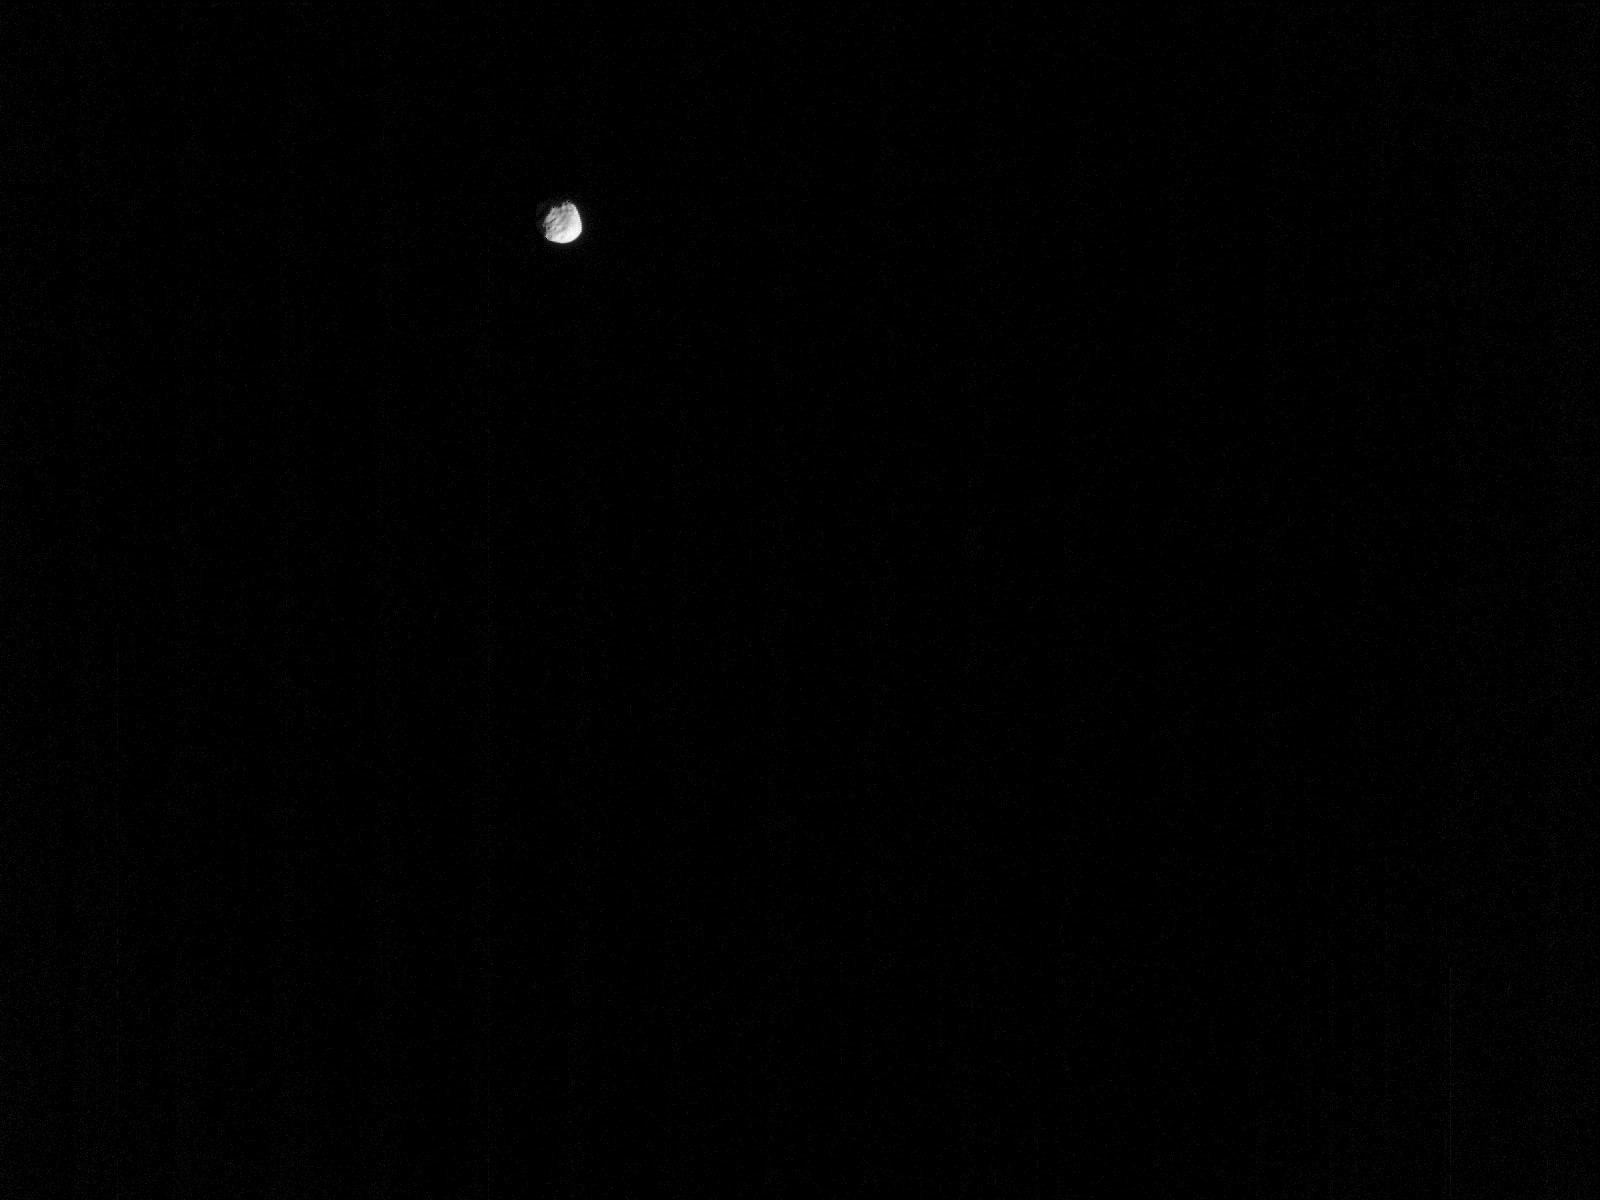

Perseverance Views Phobos

NASA’s Perseverance Mars rover used its Mastcam-Z camera to view Phobos, one of Mars’ two moons, on Jan. 12, 2022, the 319th Martian day, or sol, of the mission. The Perseverance team took this image to measure the amount of dust in the planet’s nighttime atmosphere, which can be compared to similar measurements made by imaging the Sun during the day.

A key objective for Perseverance’s mission on Mars is astrobiology, including the search for signs of ancient microbial life. The rover will characterize the planet’s geology and past climate, pave the way for human exploration of the Red Planet, and be the first mission to collect and cache Martian rock and regolith (broken rock and dust).

Subsequent NASA missions, in cooperation with ESA (European Space Agency), would send spacecraft to Mars to collect these sealed samples from the surface and return them to Earth for in-depth analysis.

The Mars 2020 Perseverance mission is part of NASA’s Moon to Mars exploration approach, which includes Artemis missions to the Moon that will help prepare for human exploration of the Red Planet.

JPL, which is managed for NASA by Caltech in Pasadena, California, built and manages operations of the Perseverance rover.

For more about Perseverance: mars.nasa.gov/mars2020/

Arizona State University leads the operations of the Mastcam-Z instrument, working in collaboration with Malin Space Science Systems in San Diego, on the design, fabrication, testing, and operation of the cameras, and in collaboration with the Neils Bohr Institute of the University of Copenhagen on the design, fabrication, and testing of the calibration targets.

Credit: NASA/JPL-Caltech/ASU